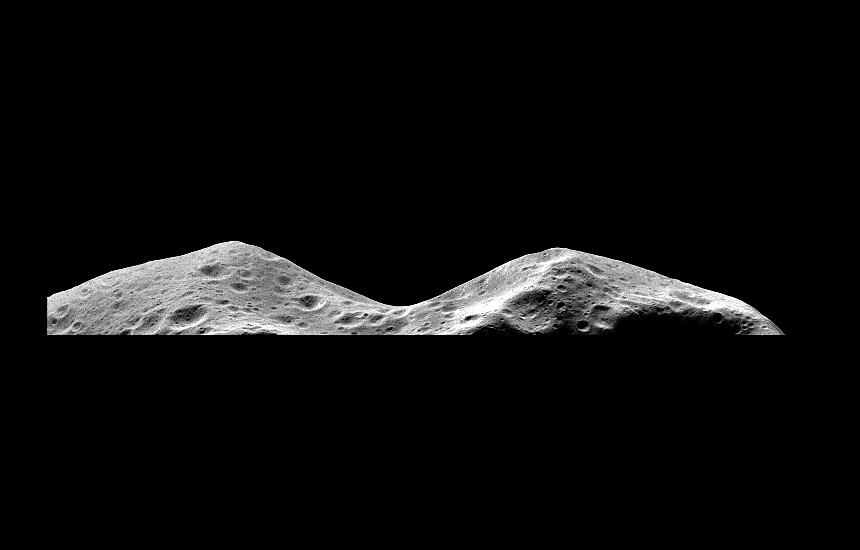

Asteroid Ida – Limb at Closest Approach

The Galileo imaging system captured this picture of the limb of the asteroid 243 Ida about 46 seconds after its closest approach on August 28, 1993, from a range of only 2480 kilometers. It is the highest-resolution image of an asteroid’s surface ever captured and shows detail at a scale of about 25 meters per pixel. This image is one frame of a mosaic of 15 frames shuttered near Galileo’s closest approach to Ida. Since the exact location of Ida in space was not well-known prior to the Galileo flyby, this mosaic was estimated to have only about a 50 percent chance of capturing Ida. Fortunately, this single frame did successfully image a part of the sunlit side of Ida. The area seen in this frame shows some of the same territory seen in a slightly lower resolution full disk mosaic of Ida returned from the spacecraft in September, 1993, but from a different perspective. Prominent in this view is a 2 kilometer deep “valley” seen in profile on the limb. This limb profile and the stereoscopic effect between this image and the full disk mosaic will permit detailed refinement of Ida’s shape in this region. This high resolution view shows many small craters and some grooves on the surface of Ida, which give clues to understanding the history of this heavily impacted object. The Galileo project, whose primary mission is the exploration of the Jupiter system in 1995-97, is managed for NASA’s Office of Space Science by the Jet Propulsion Laboratory.

Credit: NASA/JPL